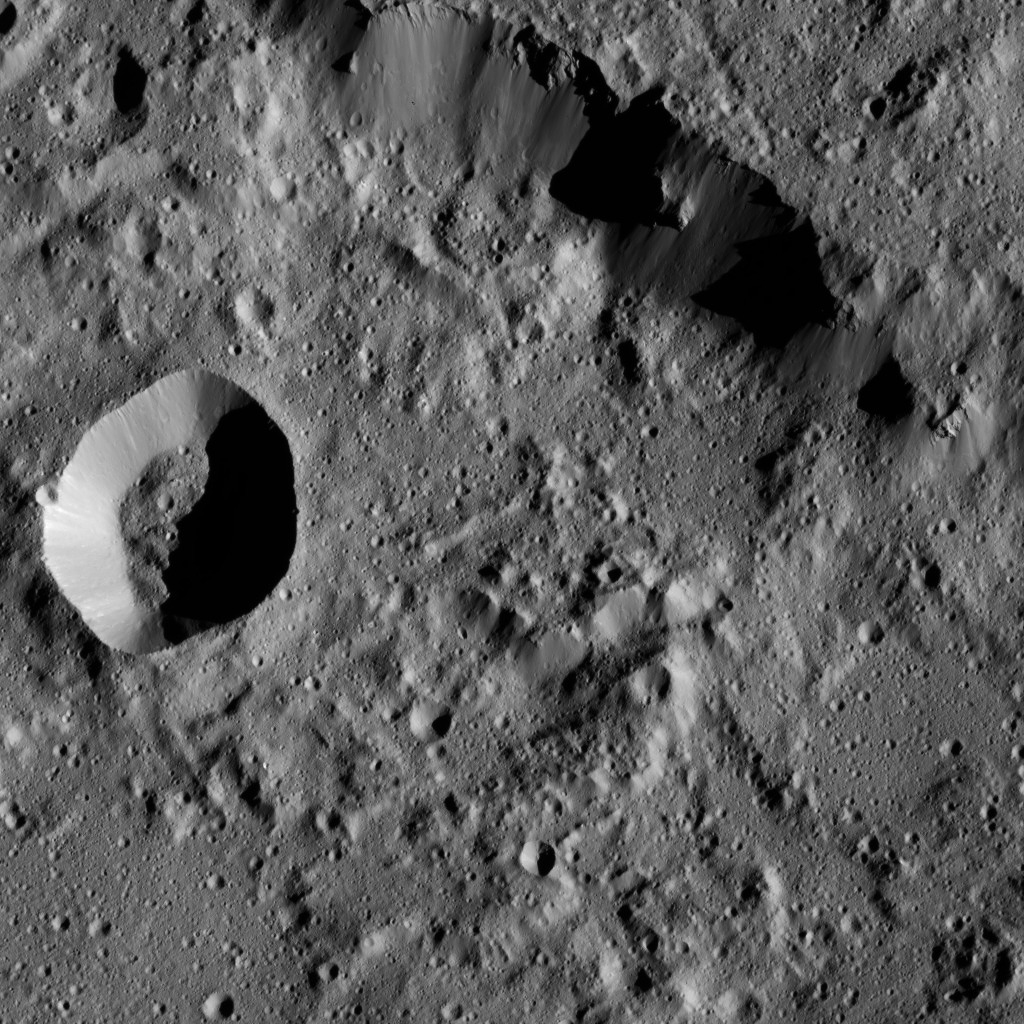

Dawn LAMO Image 179

NASA’s Dawn spacecraft captures part of the northern rim of Urvara Crater (101 miles, 163 kilometers wide) in this image.

Dawn obtained this view on June 2, 2016, from its low-altitude mapping orbit, at a distance of about 240 miles (385 kilometers) above the surface. The image resolution is 120 feet (35 meters) per pixel.

Dawn’s mission is managed by JPL for NASA’s Science Mission Directorate in Washington. Dawn is a project of the directorate’s Discovery Program, managed by NASA’s Marshall Space Flight Center in Huntsville, Alabama. UCLA is responsible for overall Dawn mission science. Orbital ATK, Inc., in Dulles, Virginia, designed and built the spacecraft. The German Aerospace Center, the Max Planck Institute for Solar System Research, the Italian Space Agency and the Italian National Astrophysical Institute are international partners on the mission team.

Credit: NASA/JPL-Caltech/UCLA/MPS/DLR/IDA